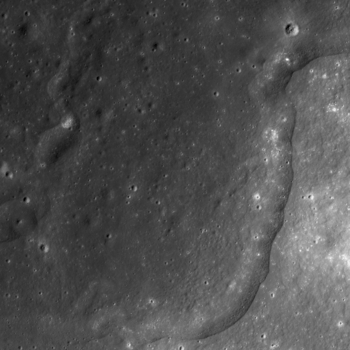

Wrinkle Ridges in Aitken Crater

Mare basalts and hummocky ejecta both displaying wrinkle ridges in Aitken crater. NAC M105730242, image width is 1.6 kilometers (5249 feet), Sun is from upper left.

NASA’s Goddard Space Flight Center built and manages the mission for the Exploration Systems Mission Directorate at NASA Headquarters in Washington. The Lunar Reconnaissance Orbiter Camera was designed to acquire data for landing site certification and to conduct polar illumination studies and global mapping. Operated by Arizona State University, LROC consists of a pair of narrow-angle cameras (NAC) and a single wide-angle camera (WAC). The mission is expected to return over 70 terabytes of image data.

Credit: NASA/GSFC/Arizona State University